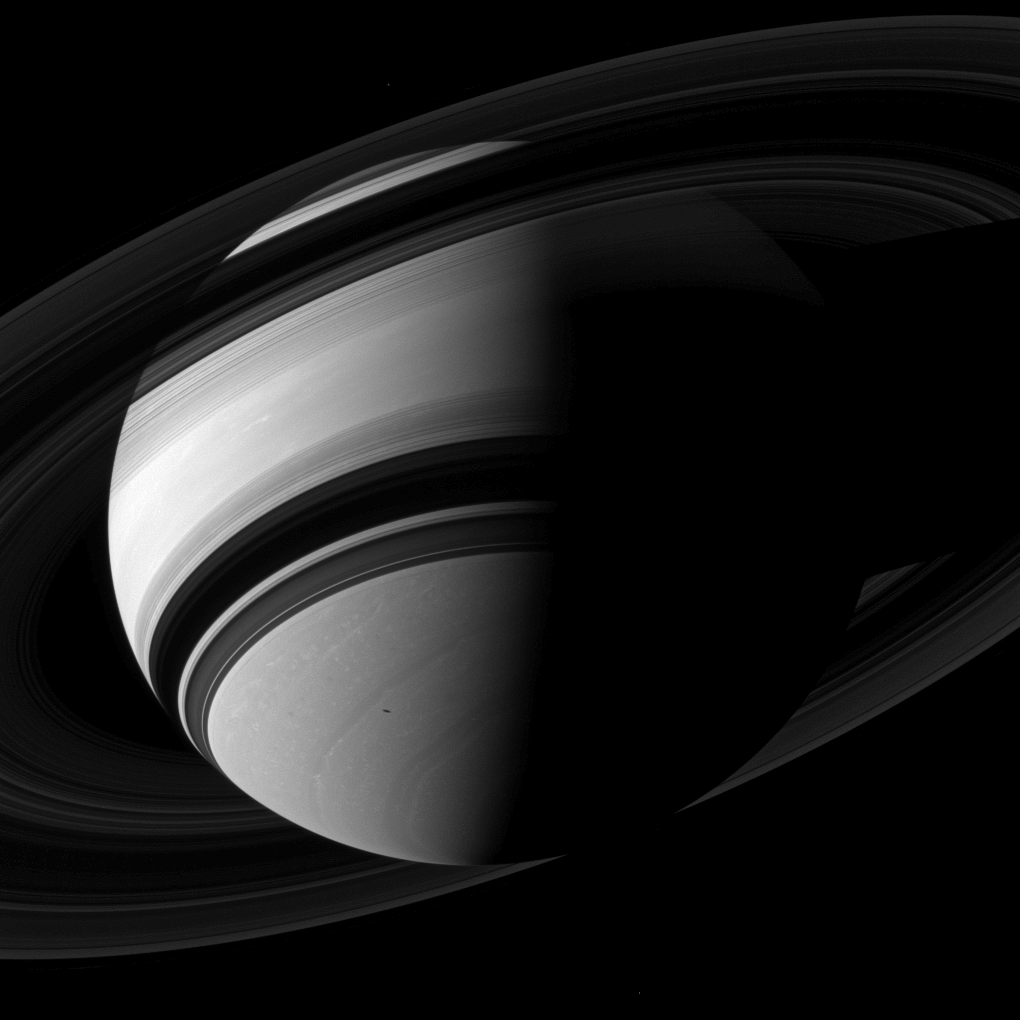

Saturn Looms

Janus is spotted over Saturn’s north pole in this image while Mimas’ shadow glides across Saturn.

Janus is the faint dot that appears just above Saturn’s north pole. Mimas’ shadow can be seen in the southern hemisphere of Saturn, south of the rings’ shadow. (Both objects are easier to find in higher resolution versions.)

This view looks toward the unilluminated side of the rings from about 25 degrees below the ringplane. The image was taken in visible light with the Cassini spacecraft wide-angle camera on Aug. 24, 2012.

The view was obtained at a distance of approximately 1.6 million miles (2.6 million kilometers) from Saturn and at a Sun-Saturn-spacecraft, or phase, angle of 80 degrees. Image scale is 94 miles (152 kilometers) per pixel. Janus has been brightened by a factor of 1.3 relative to Saturn to enhance its visibility.

The Cassini-Huygens mission is a cooperative project of NASA, the European Space Agency and the Italian Space Agency. The Jet Propulsion Laboratory, a division of the California Institute of Technology in Pasadena, manages the mission for NASA’s Science Mission Directorate, Washington, D.C. The Cassini orbiter and its two onboard cameras were designed, developed and assembled at JPL. The imaging operations center is based at the Space Science Institute in Boulder, Colo.

Credit: NASA/JPL-Caltech/Space Science Institute